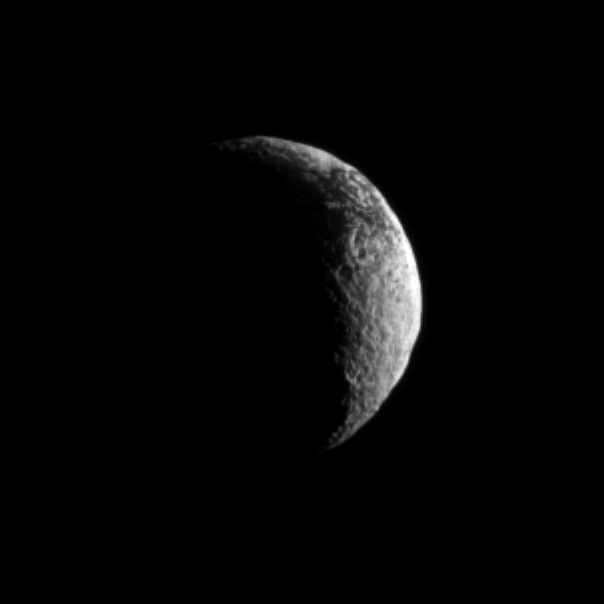

Eyeing Iapetus

The Cassini spacecraft looks toward a crescent of Saturn’s dark and light moon, Iapetus.

Scientists continue to investigate the nature of this moon’s surface. See PIA11690 to learn more. Lit terrain seen here is in the transition area between the Saturn-facing side and trailing hemisphere of Iapetus (1,471 kilometers, or 914 miles across). North on Iapetus is up and rotated 23 degrees to the left.

The image was taken in visible light with the Cassini spacecraft narrow-angle camera on Nov. 29, 2009. The view was acquired at a distance of approximately 1.5 million kilometers (932,000 miles) from Iapetus and at a Sun-Iapetus-spacecraft, or phase, angle of 117 degrees. Image scale in the original image was 9 kilometers (6 miles) per pixel. The image was contrast enhanced and magnified by a factor of two to enhance the visibility of surface features.

The Cassini-Huygens mission is a cooperative project of NASA, the European Space Agency and the Italian Space Agency. The Jet Propulsion Laboratory, a division of the California Institute of Technology in Pasadena, manages the mission for NASA’s Science Mission Directorate, Washington, D.C. The Cassini orbiter and its two onboard cameras were designed, developed and assembled at JPL. The imaging operations center is based at the Space Science Institute in Boulder, Colo.

Credit: NASA/JPL/Space Science Institute